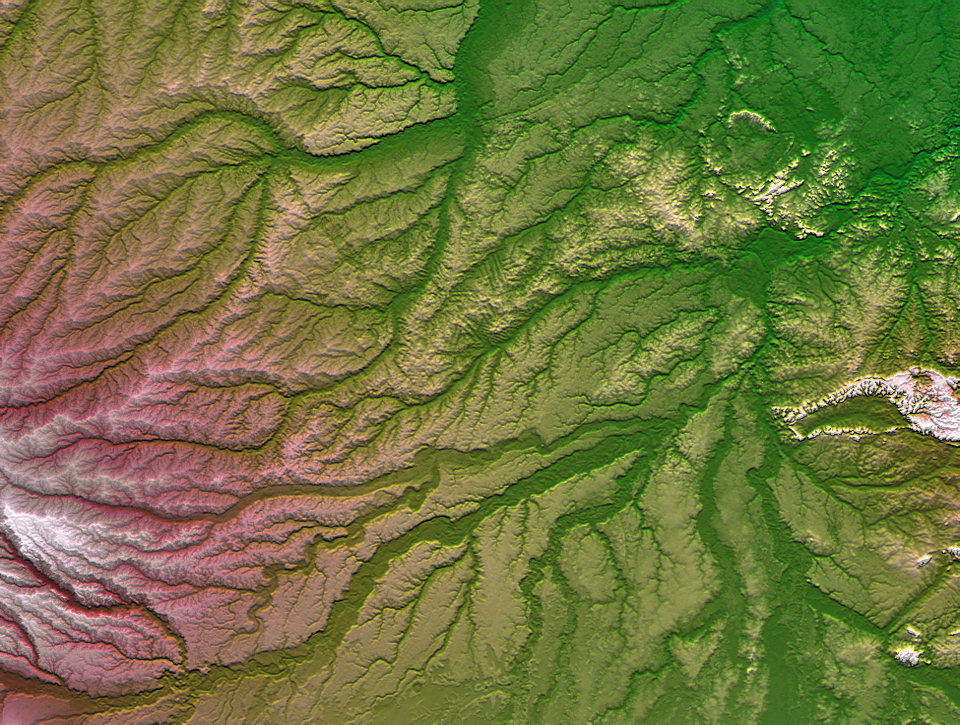

Pando Province, Northern Bolivia, Shaded Relief and Colored Height

Pando Province, Bolivia, and adjacent parts of Brazil and Peru are seen in this visualization of Shuttle Radar Topography Mission (SRTM) elevation data covering part of the Amazon Basin. Most of this region is covered by tropical rainforest and is still largely unaltered by development, though new roads are providing increased access to the area, leading to changes in the landscape. SRTM data provide the first detailed three-dimensional look at the landforms of this region, and the Amazon Basin in its entirety, and will be particularly helpful in understanding the hydrologic patterns as environmental management becomes increasingly important.

River drainage across this area flows generally east-northeast away from the nearby Andes Mountains. The most prominent river channels seen here are the Purus River in the northwest (upper left) and the Madre de Dios River, which crosses the south central (lower central) part of this view. The Beni and Mamore Rivers combine with the Madre de Dios in the eastern (right central) area to form the Madeira River, which flows northeast to eventually meet the Amazon River near Manaus.

The Trans-Amazon Highway crosses the northern half of the scene, and subtle evidence of rainforest clear cutting, facilitated by this easy access, is apparent just north of the scene center, even at the low resolution of this display (740 m or 2428 feet). As seen here, clear cutting patterns in the rainforest typically show a pattern of parallel lines. SRTM mapped the shape of the Earths solid surface (not exclusively the ground surface), which includes to some degree land covers such as forests. Thus, SRTM data are capable of revealing deforestation patterns.

For a smaller, annotated version of this image, please select Figure 1, below:
(image size: ~184k JPEG)

A combination of visualization methods was used to produce this image, based on shading and color coding. A shade image was derived by computing topographic slope in the north-south direction. Northern slopes appear bright and southern slopes appear dark. Color coding is directly related to topographic height, with green at the lower elevations, rising through yellowish and reddish tans, to white at the highest elevations. A measure of relative local topographic height was added as brightness to enhance the contrast of stream channels to their surrounding terrain.

Elevation data used in this image were acquired by the Shuttle Radar Topography Mission aboard the Space Shuttle Endeavour, launched on February 11, 2000. The mission used the same radar instrument that comprised the Spaceborne Imaging Radar-C/X-Band Synthetic Aperture Radar that flew twice on the Space Shuttle Endeavour in 1994. The Shuttle Radar Topography Mission was designed to collect three-dimensional measurements of the Earth’s surface. To collect the 3-D data, engineers added a 60-meter-long (200-foot) mast, installed additional C-band and X-band antennas, and improved tracking and navigation devices. The mission is a cooperative project between NASA, the National Imagery and Mapping Agency of the U.S. Department of Defense, and the German and Italian space agencies. It is managed by NASA’s Jet Propulsion Laboratory, Pasadena, CA, for NASA’s Earth Science Enterprise, Washington, DC.

Size: 536 by 710 kilometers (332 by 440 miles)
Location: 10.4 degrees South latitude, 67.25 degrees West longitude
Orientation: North toward the top
Image Data: Shaded and colored SRTM elevation model
Date Acquired: February 2000

Credit: NASA/JPL/NIMA